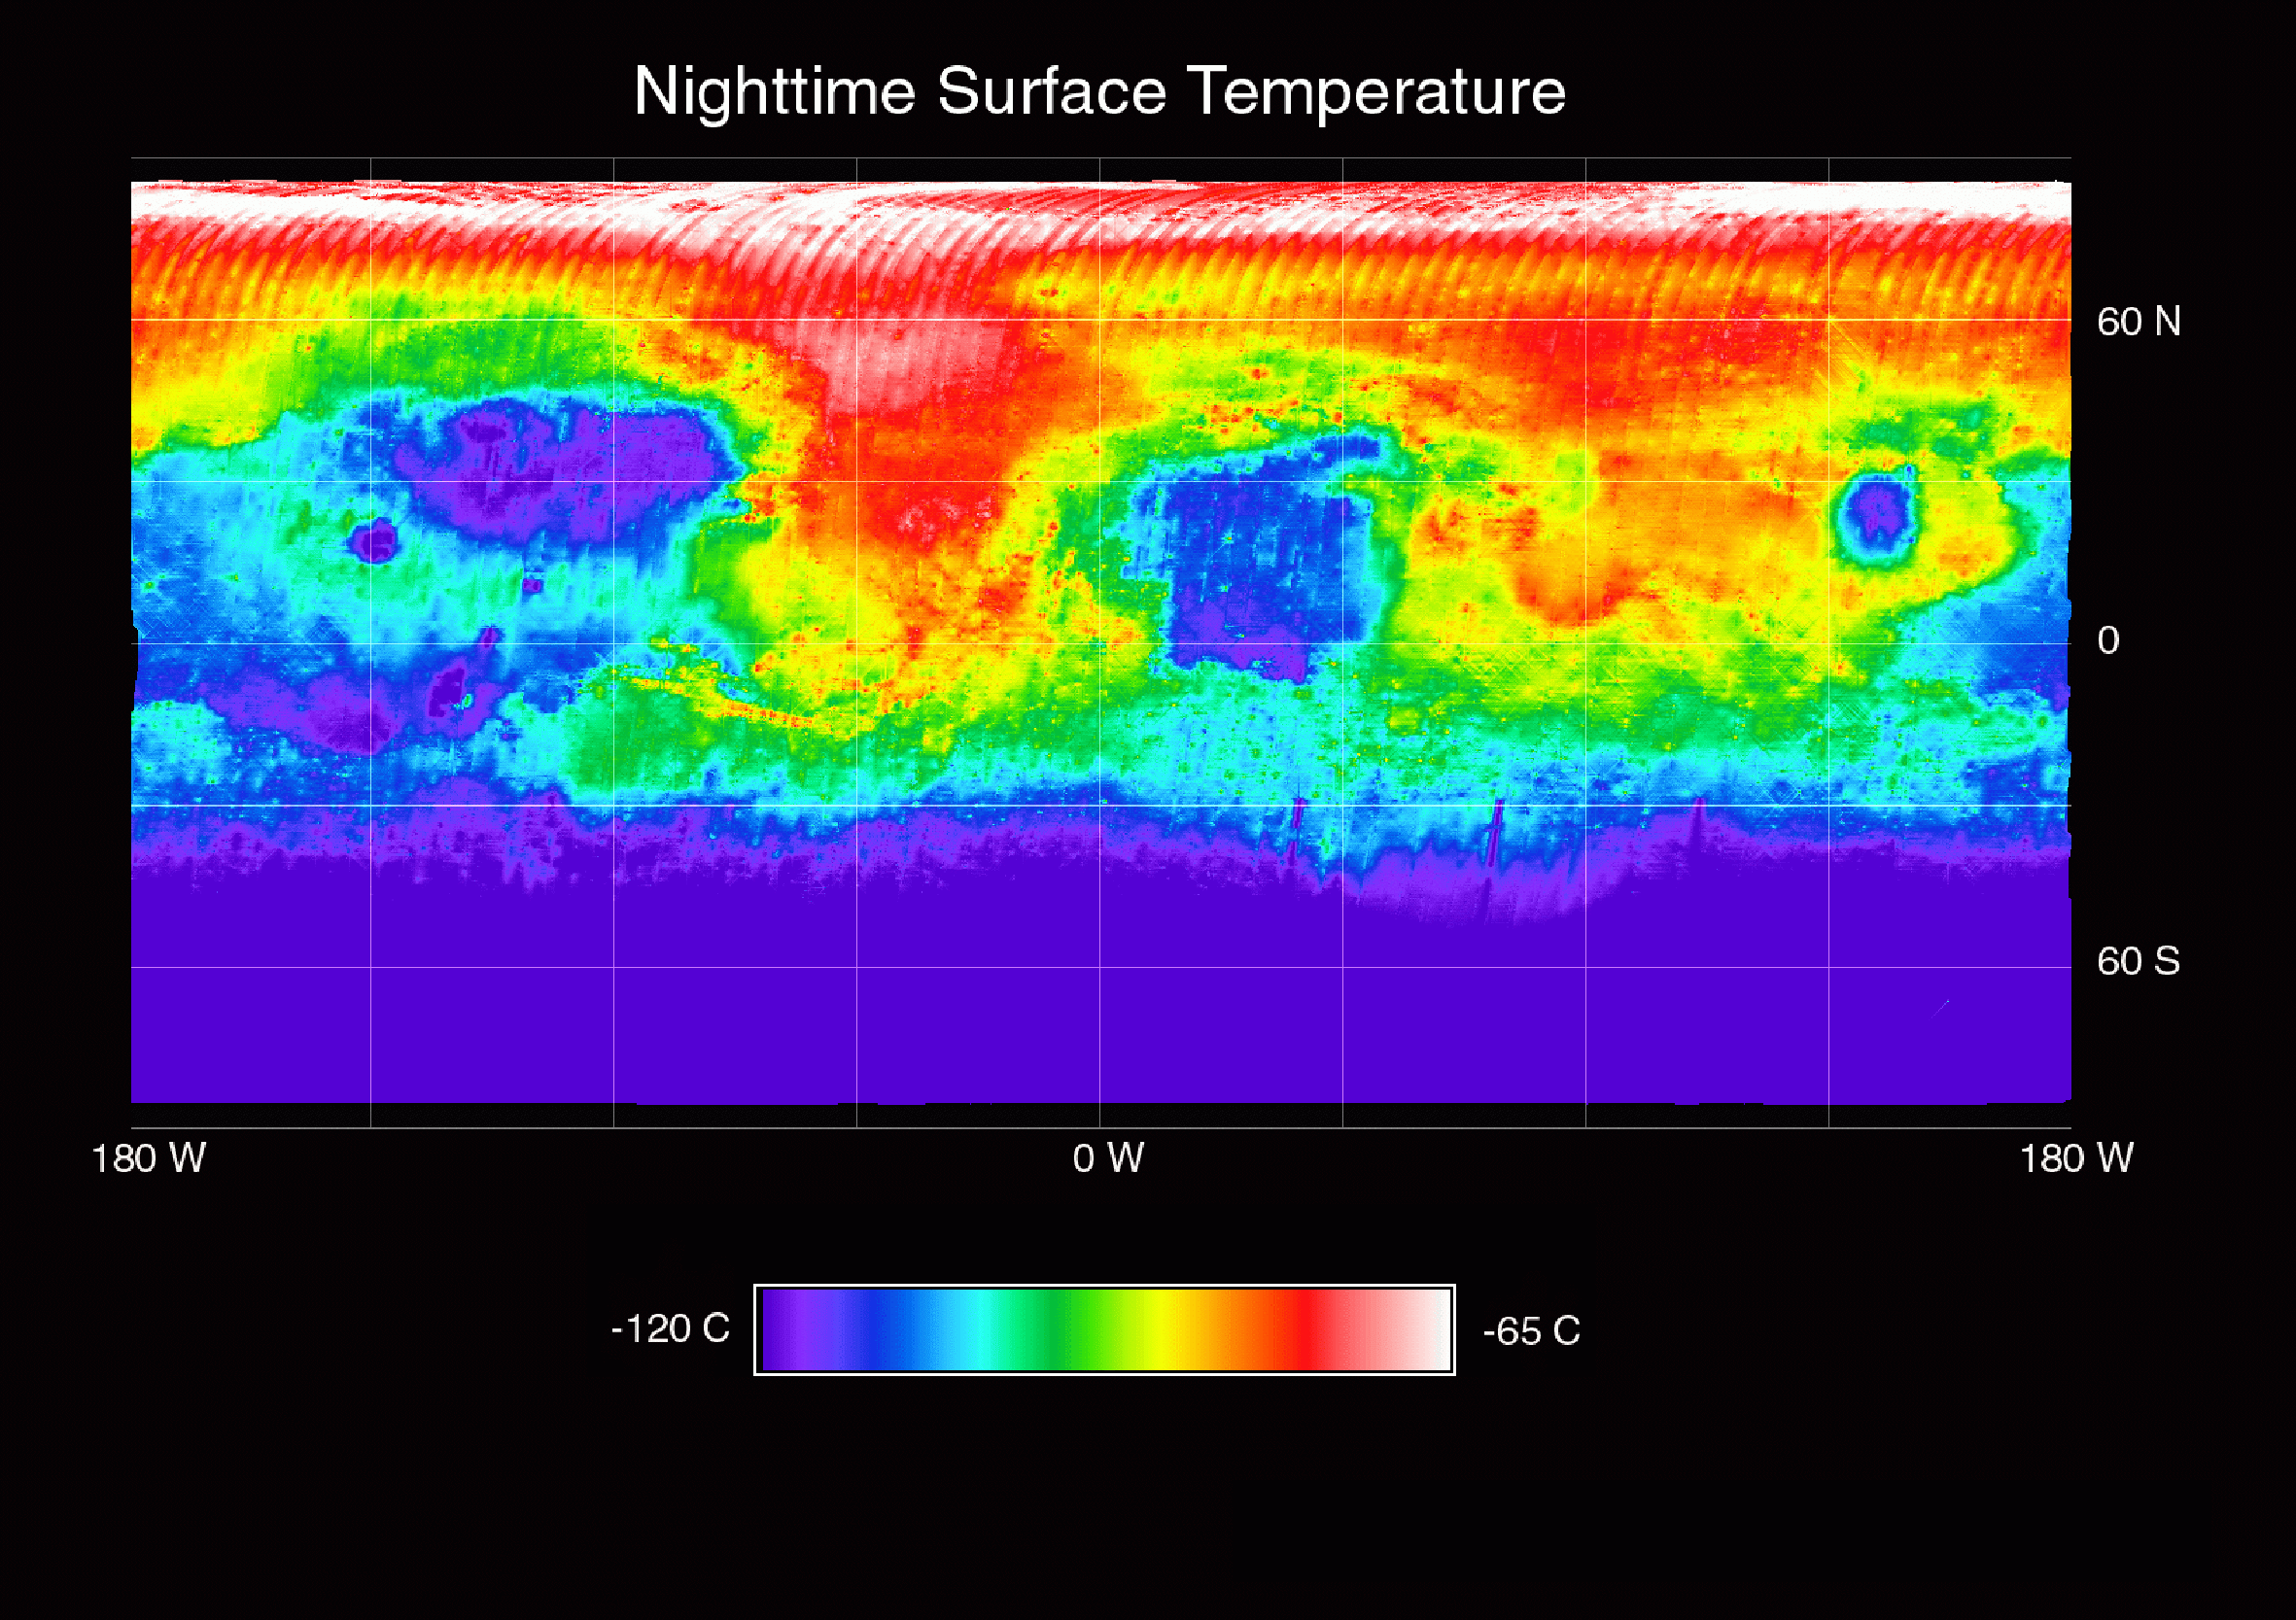

Temperature of the Martian Surface

This image shows the nighttime (2 AM) temperature of the Martian surface as measured by the Thermal Emission Spectrometer (TES) instrument on the Mars Global Surveyor. The data were acquired during the first 500 orbits of the MGS mapping mission. The coldest temperatures (shown in purple) are -120C and the warmest temperatures (white) are -65C. The pattern of nighttime temperature in the equatorial region indicates variations in the particle size of the surface materials.

The coldest regions are areas of very fine (dust) grains, while the warmest regions are areas of coarse sand, gravel, and rocks. Valles Marineris (~-10S, 30-90W) and the channels leading into Acidalia Planitia and the Pathfinder landing site (5-20N; 20-45W) are clearly visible as regions of warm (sand and rock) material. The cold regions in the south mark the edge of the south polar cap. The pattern of nighttime temperatures observed by TES agrees well with the thermal inertia maps made by the Viking Infrared Thermal Mapper experiment, but the TES data shown here are at significantly higher spatial resolution (15 km versus 60 km).

Credit: NASA/JPL/ASU